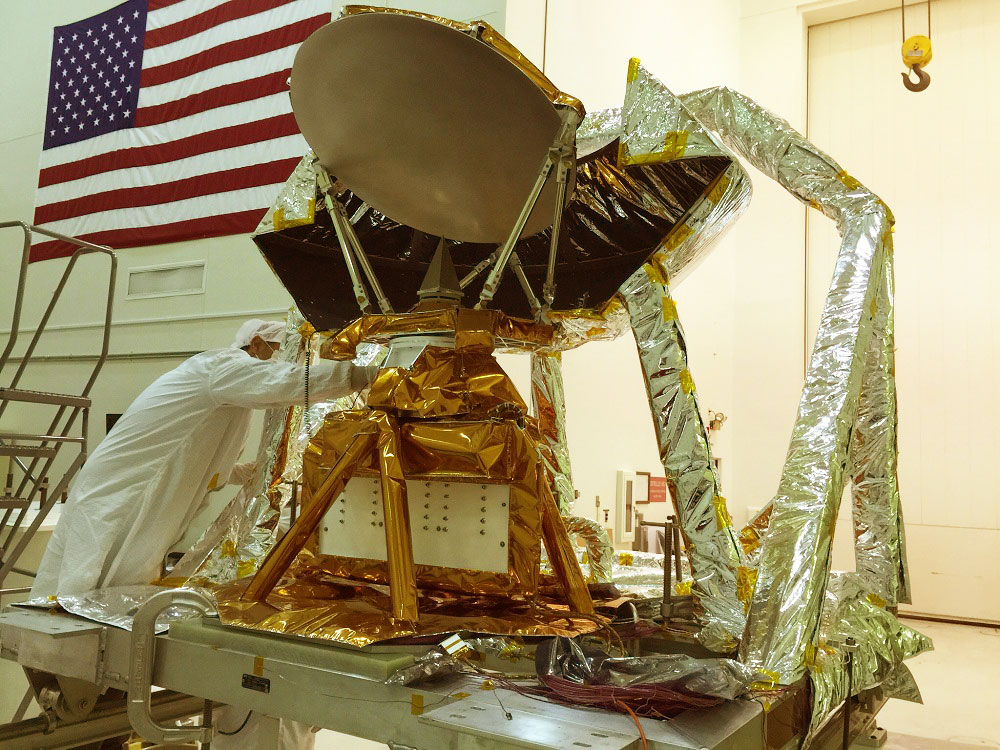

COWVR Vibration Test

The COWVR instrument (center, wrapped in gold foil) in JPL’s Environmental Test Laboratory during vibration testing.

Credit: NASA/JPL-Caltech